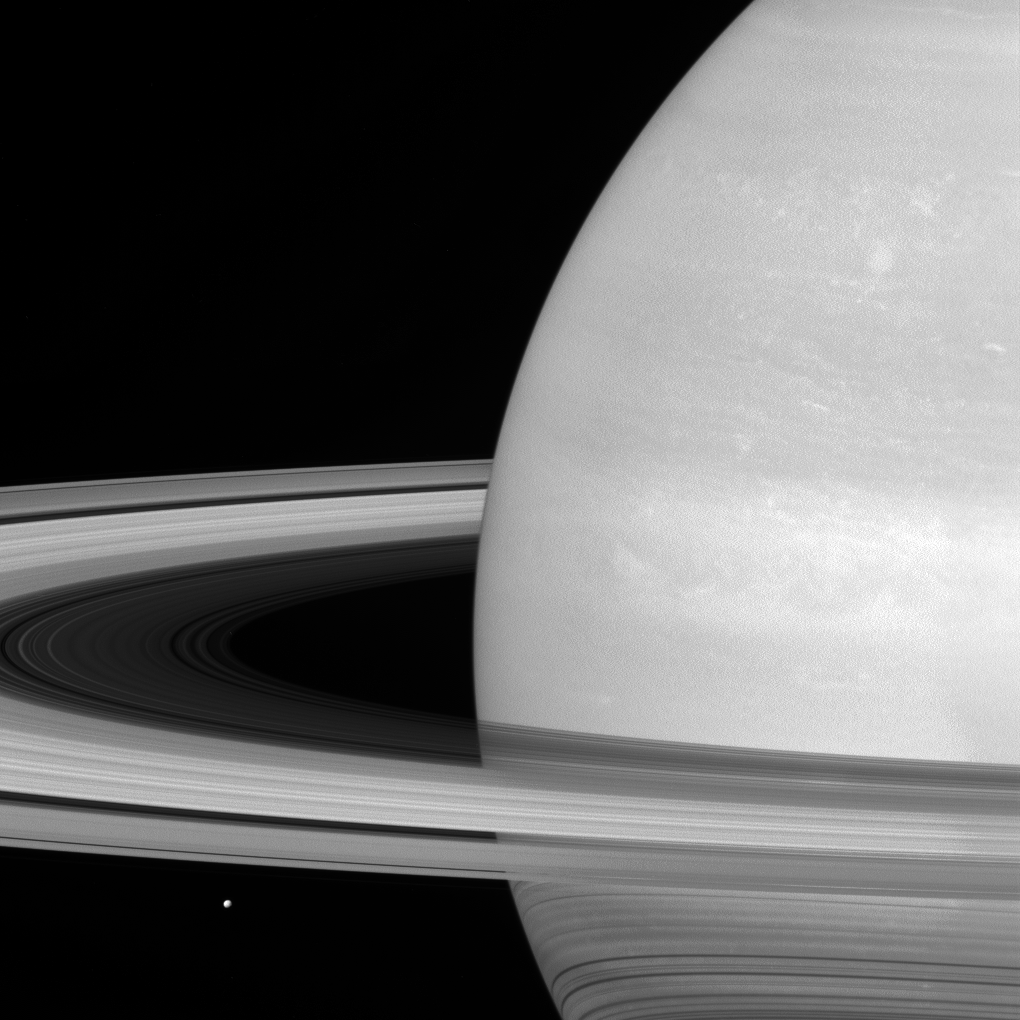

Tiny Mimas, Huge Rings

Saturn’s icy moon Mimas is dwarfed by the planet’s enormous rings.

Because Mimas (near lower left) appears tiny by comparison, it might seem that the rings would be far more massive, but this is not the case. Scientists think the rings are no more than a few times as massive as Mimas, or perhaps just a fraction of Mimas’ mass. Cassini is expected to determine the mass of Saturn’s rings to within just a few hundredths of Mimas’ mass as the mission winds down by tracking radio signals from the spacecraft as it flies close to the rings.

The rings, which are made of small, icy particles spread over a vast area, are extremely thin — generally no thicker than the height of a house. Thus, despite their giant proportions, the rings contain a surprisingly small amount of material.

Mimas is 246 miles (396 kilometers) wide.

This view looks toward the sunlit side of the rings from about 6 degrees above the ring plane. The image was taken in red light with the Cassini spacecraft wide-angle camera on July 21, 2016.

The view was obtained at a distance of approximately 564,000 miles (907,000 kilometers) from Saturn and at a Sun-Saturn-spacecraft, or phase, angle of 31 degrees. Image scale is 34 miles (54 kilometers) per pixel.

The Cassini mission is a cooperative project of NASA, ESA (the European Space Agency) and the Italian Space Agency. The Jet Propulsion Laboratory, a division of the California Institute of Technology in Pasadena, manages the mission for NASA’s Science Mission Directorate, Washington. The Cassini orbiter and its two onboard cameras were designed, developed and assembled at JPL. The imaging operations center is based at the Space Science Institute in Boulder, Colorado.

Credit: NASA/JPL-Caltech/Space Science Institute